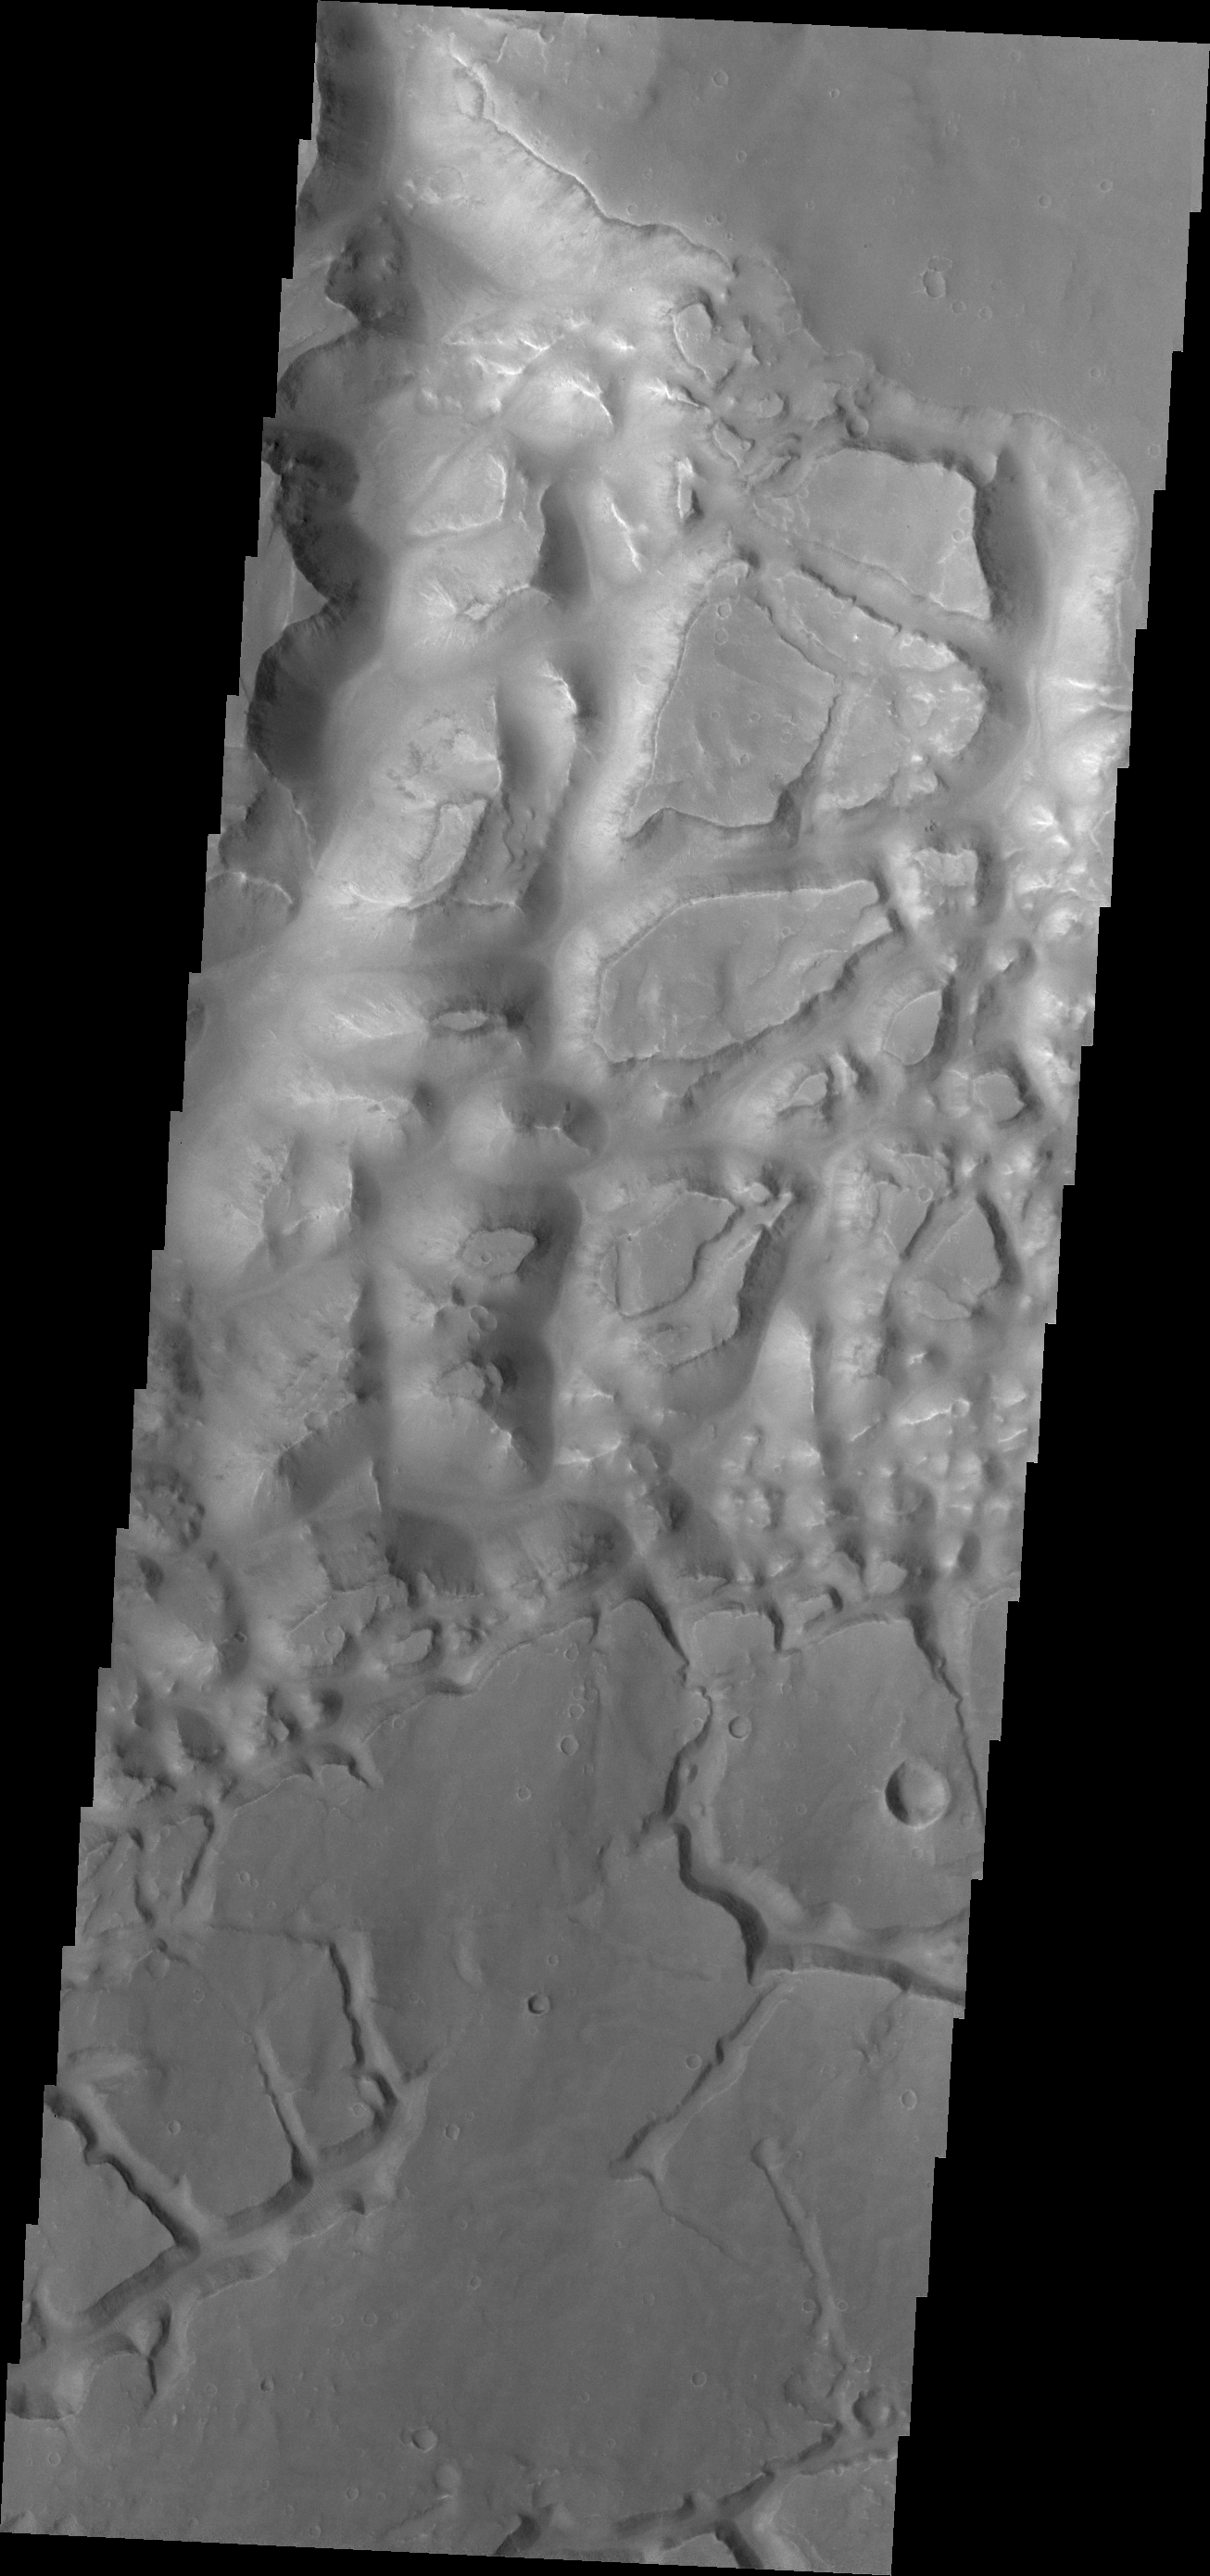

Eos Chaos

Today’s VIS image shows part of the mesa and valley terrain called “chaos.” This region of chaos is near the far eastern end of Valles Marineris.

Credit: NASA/JPL/ASU